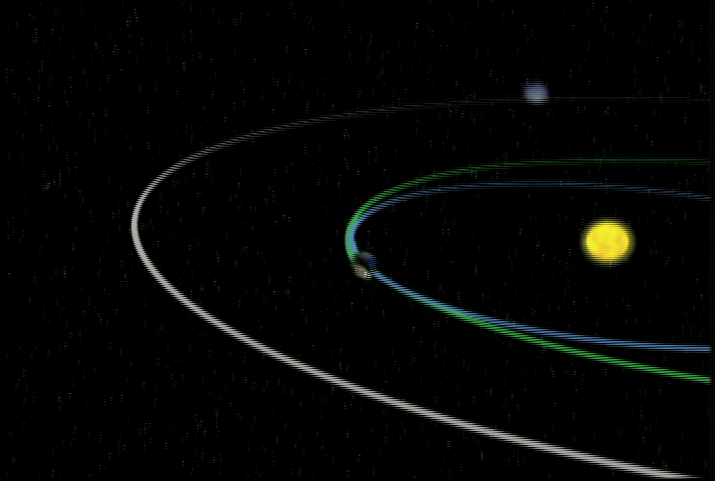

Spacecraft Trajectory (Animation)

Spacecraft Trajectory animation

This animation illustrates the orbit path of NASA’s Stardust spacecraft.

Credit: NASA/JPL